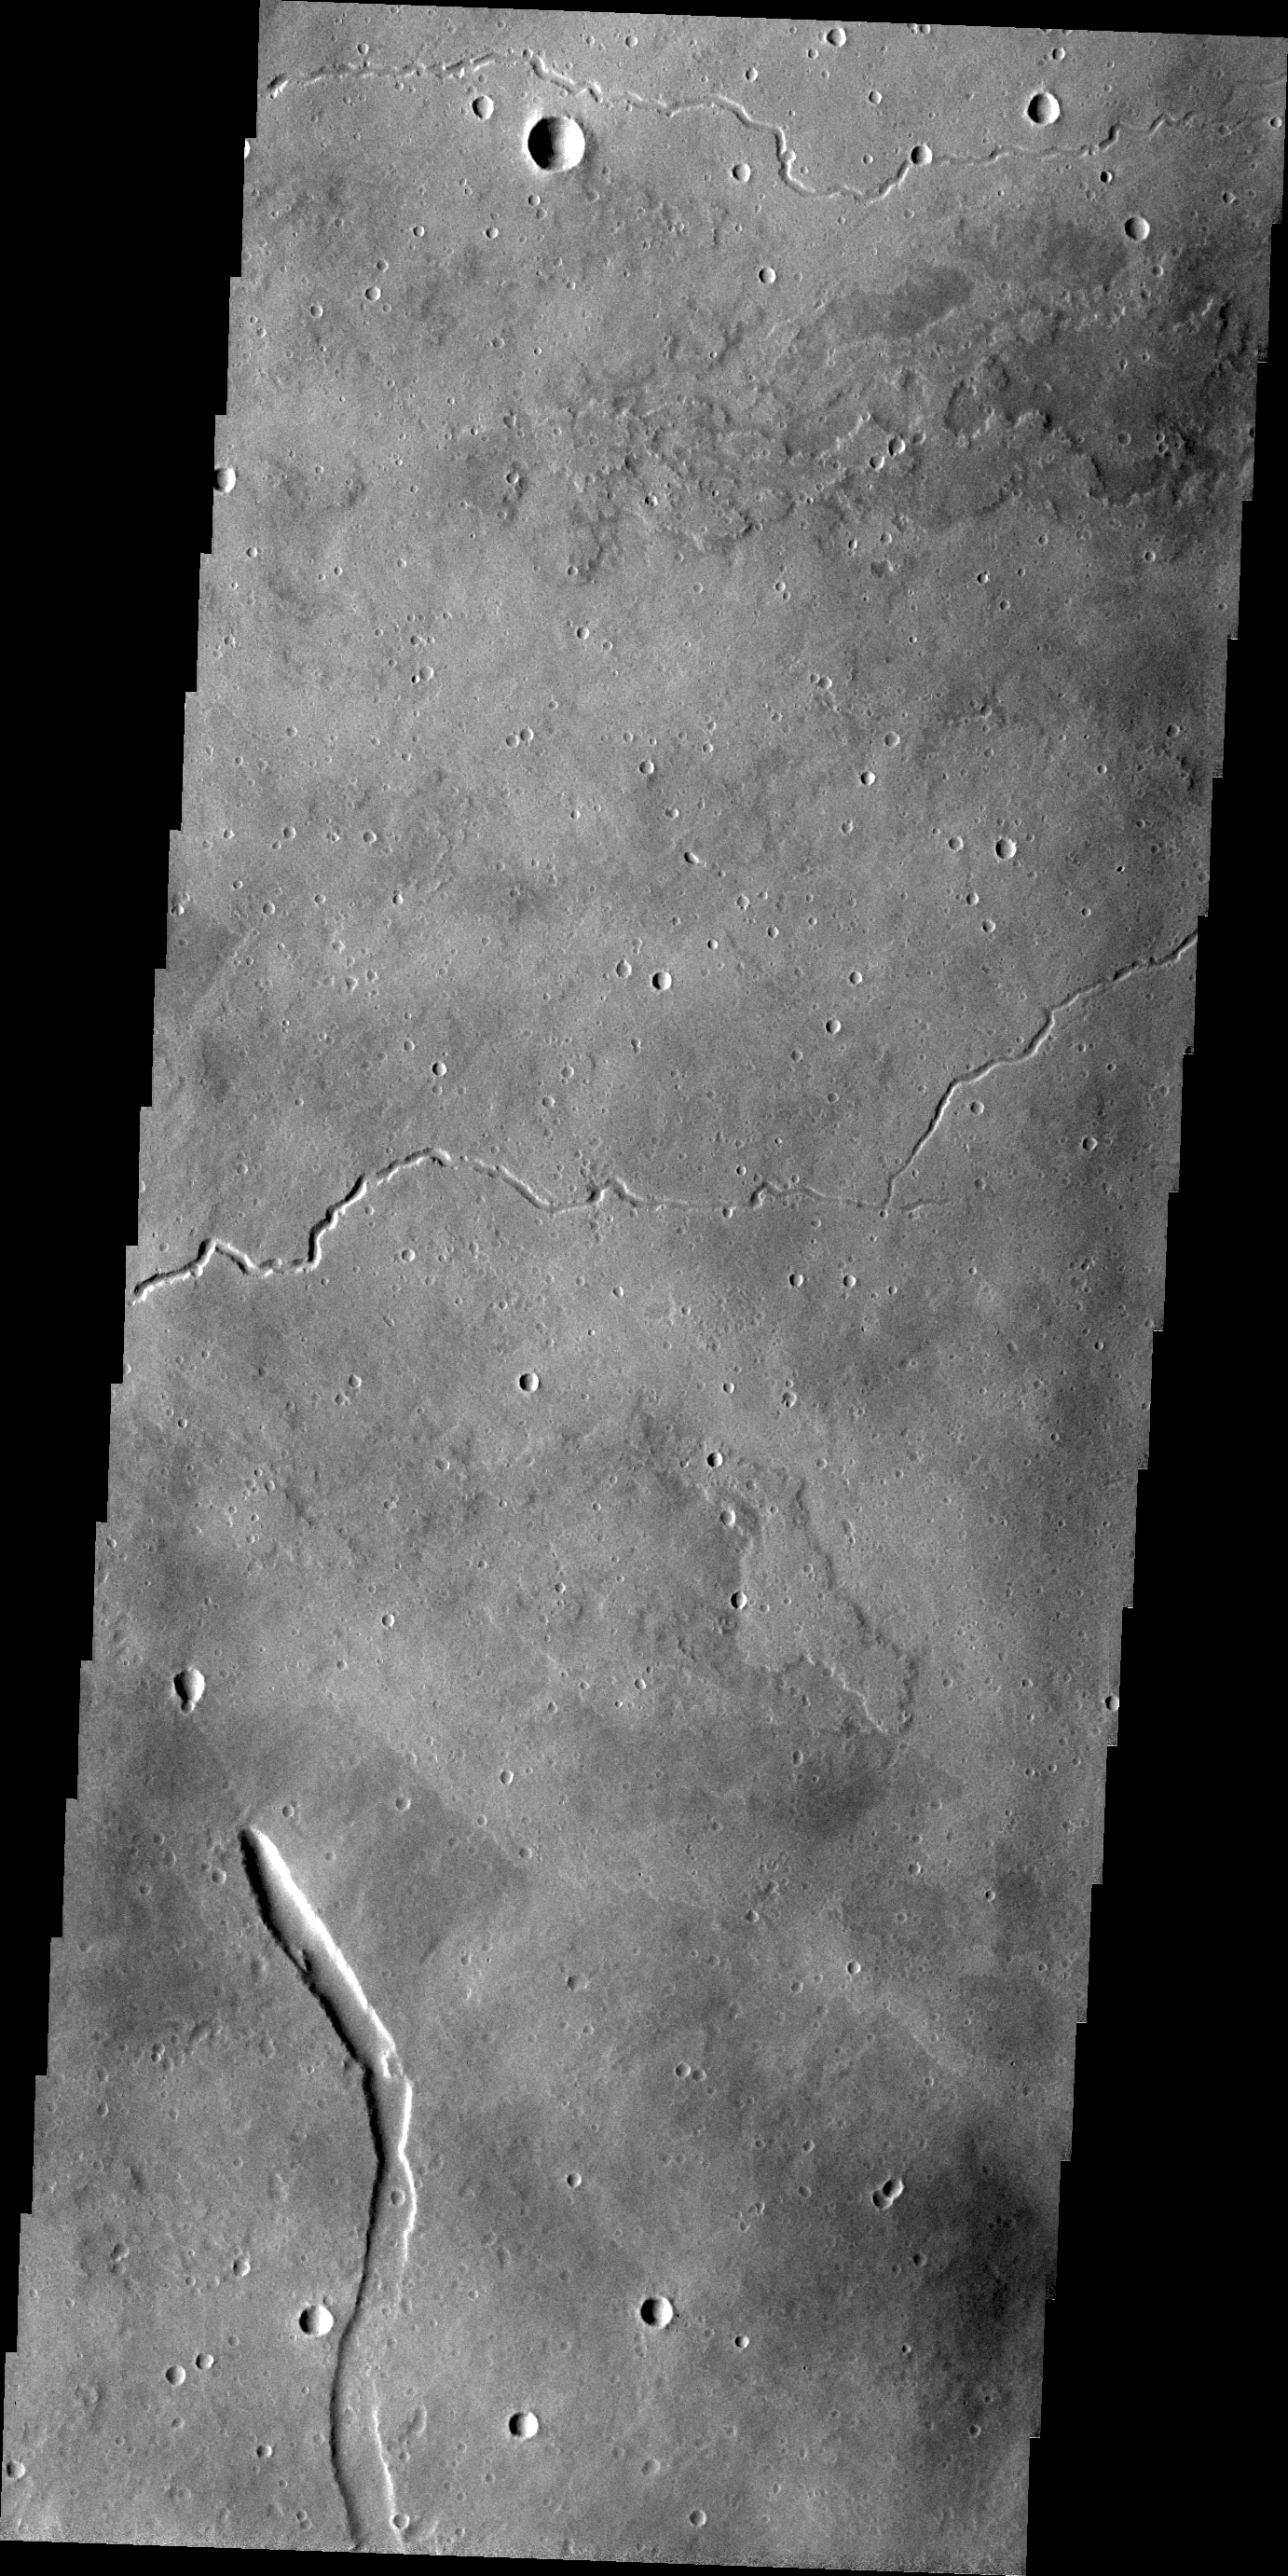

Elysium Mons

This VIS image shows part of the eastern flank of Elysium Mons. The small channels were likely created due to the flow of lava, rather than water.

Credit: NASA/JPL/ASU